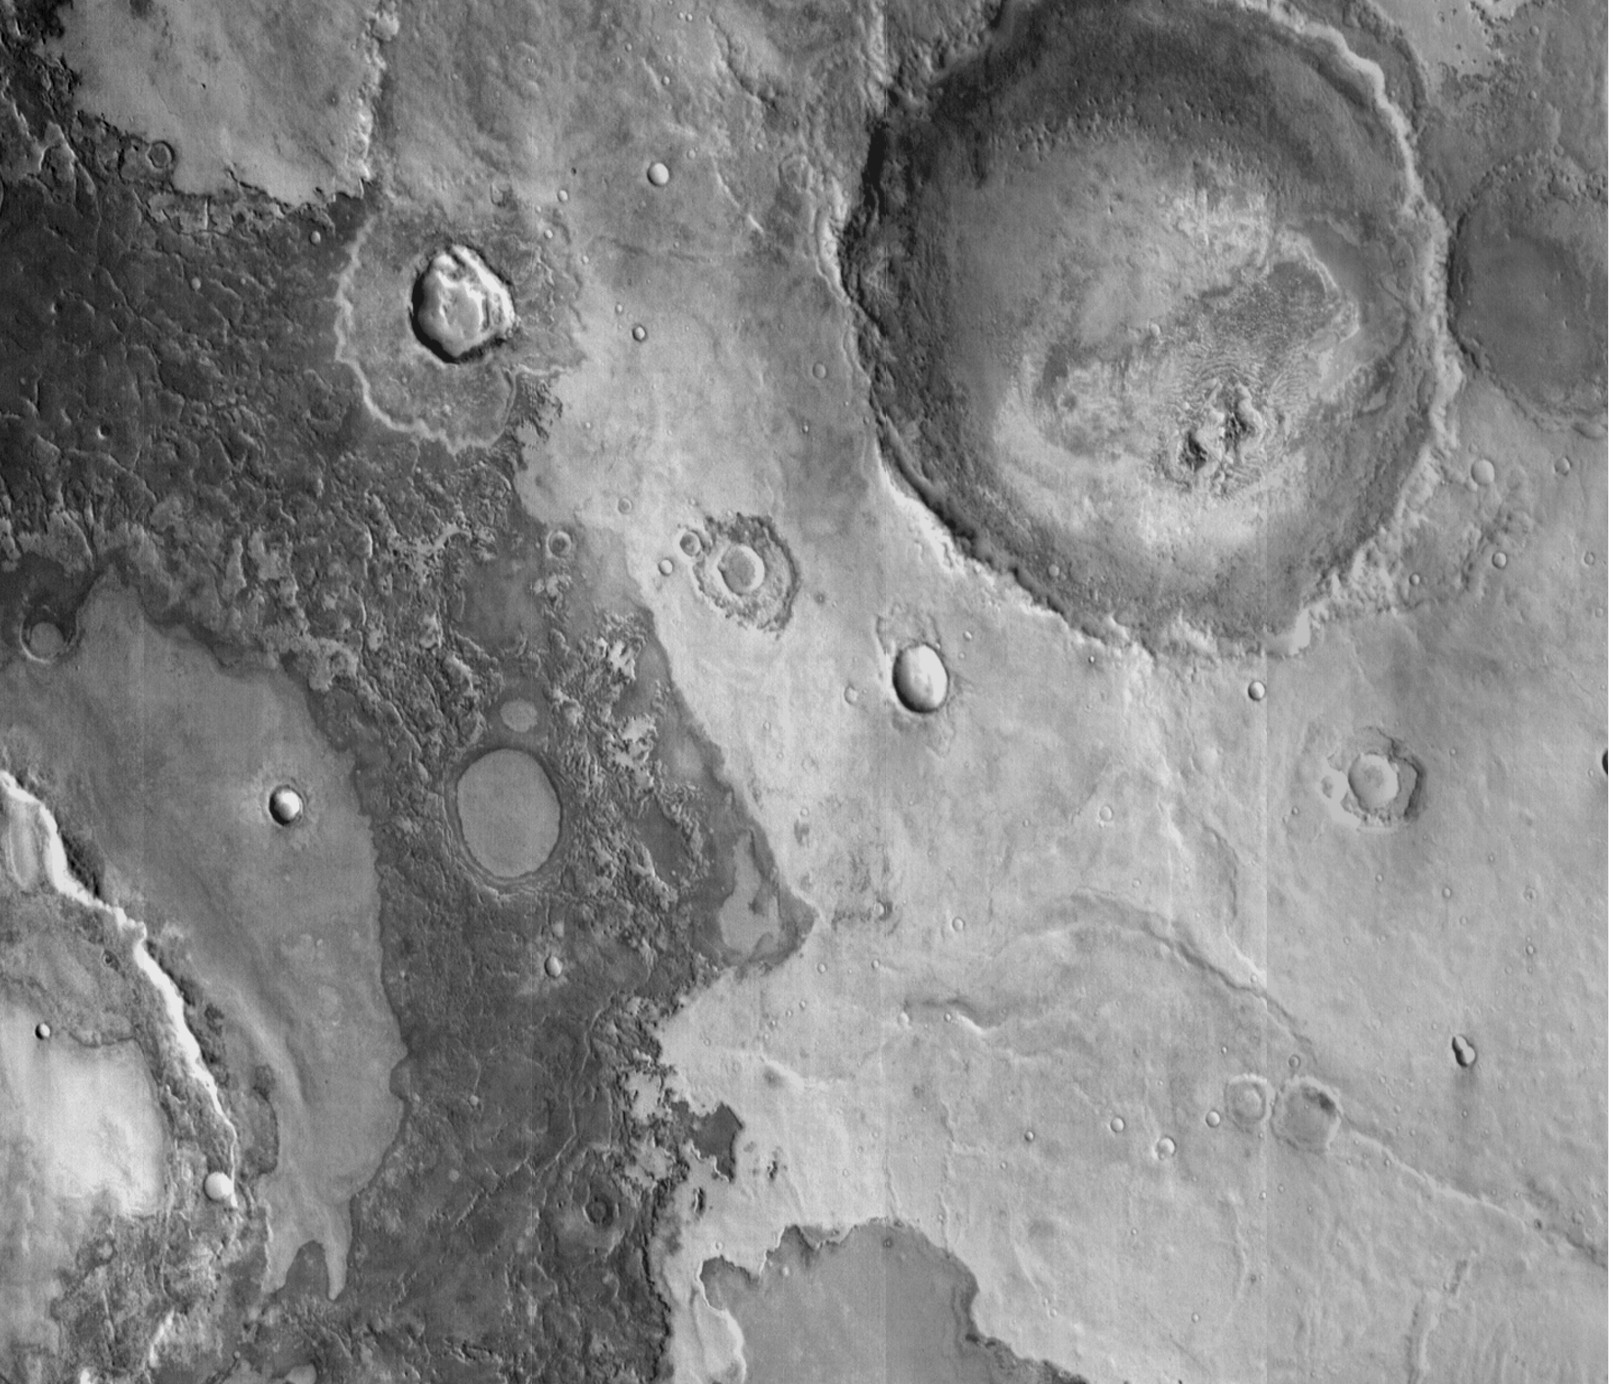

Mars Surface Layers in Infrared

Infrared imaging from NASA’s Mars Odyssey spacecraft shows signs of layering exposed at the surface in a region of Mars called Terra Meridiani.

The brightness levels show daytime surface temperatures, which range from about minus 20 degrees to zero degrees Celsius (minus 4 degrees to 32 degrees Fahrenheit). Many of the temperature variations are due to slope effects, with sun-facing slopes warmer than shaded slopes. However, several rock layers can be seen to have distinctly different temperatures, indicating that physical properties vary from layer to layer. These differences suggest that the environment on this part of Mars varied through time as these layers were formed.

The image is a mosaic combining four exposures taken by the thermal emission imaging system aboard Odyssey during the first two months of the Odyssey mapping mission, which began in February 2002. The area shown is about 120 kilometers (75 miles) across, at approximately 358 degrees east (2 degrees west) longitude and 3 degrees north latitude.

NASA’s Jet Propulsion Laboratory manages the 2001 Mars Odyssey mission for NASA’s Office of Space Science, Washington, D.C. The thermal emission imaging system was provided by Arizona State University, Tempe, in collaboration with Raytheon Santa Barbara Remote Sensing. Lockheed Martin Astronautics, Denver, is the prime contractor for the project, and developed and built the orbiter. Mission operations are conducted jointly from Lockheed Martin and JPL. JPL is a division of the California Institute of Technology in Pasadena.

Credit: NASA/JPL/Arizona State University